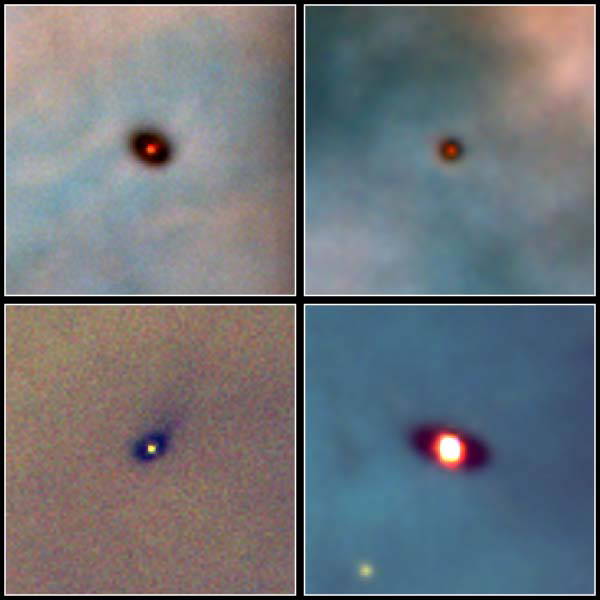

Four Proplyds in the Orion Nebula (Hubble)

These are Hubble Space Telescope images of four protoplanetary disks around young stars in the Orion Nebula, approximately 1,300 light-years away. The disks range in size from two to eight times the diameter of our solar system. Astronomers spotted the disks in large-scale survey images of the Orion nebula taken with Hubble between January 1994 and March 1995.

Credit: Image: NASA, Mark McCaughrean (MPIA), C. O'Dell (Rice University)